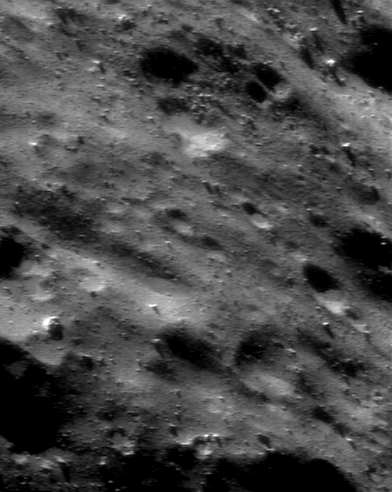

Mysterious Surface Details

NEAR Shoemaker photographed this area of Eros on December 18, 2000, from an orbital altitude of 33 kilometers (21 miles). This part of the asteroid’s surface, like many others, appears vaguely “sculptured” due to its low, elongated ridges and depressions with seemingly consistent orientations. Some of the low spots also contain accumulations of smooth, pond-like materials. Neither the surface sculpturing nor the pond-like materials are well understood, and both will be investigated in detail using even higher-resolution images from NEAR Shoemaker’s low passes over Eros in early 2001. The whole scene is about 1 kilometer (0.6 miles) across.

Built and managed by The Johns Hopkins University Applied Physics Laboratory, Laurel, Maryland, NEAR was the first spacecraft launched in NASA’s Discovery Program of low-cost, small-scale planetary missions. See the NEAR web page at http://near.jhuapl.edu/ for more details.

Credit: NASA/JPL/JHUAPL